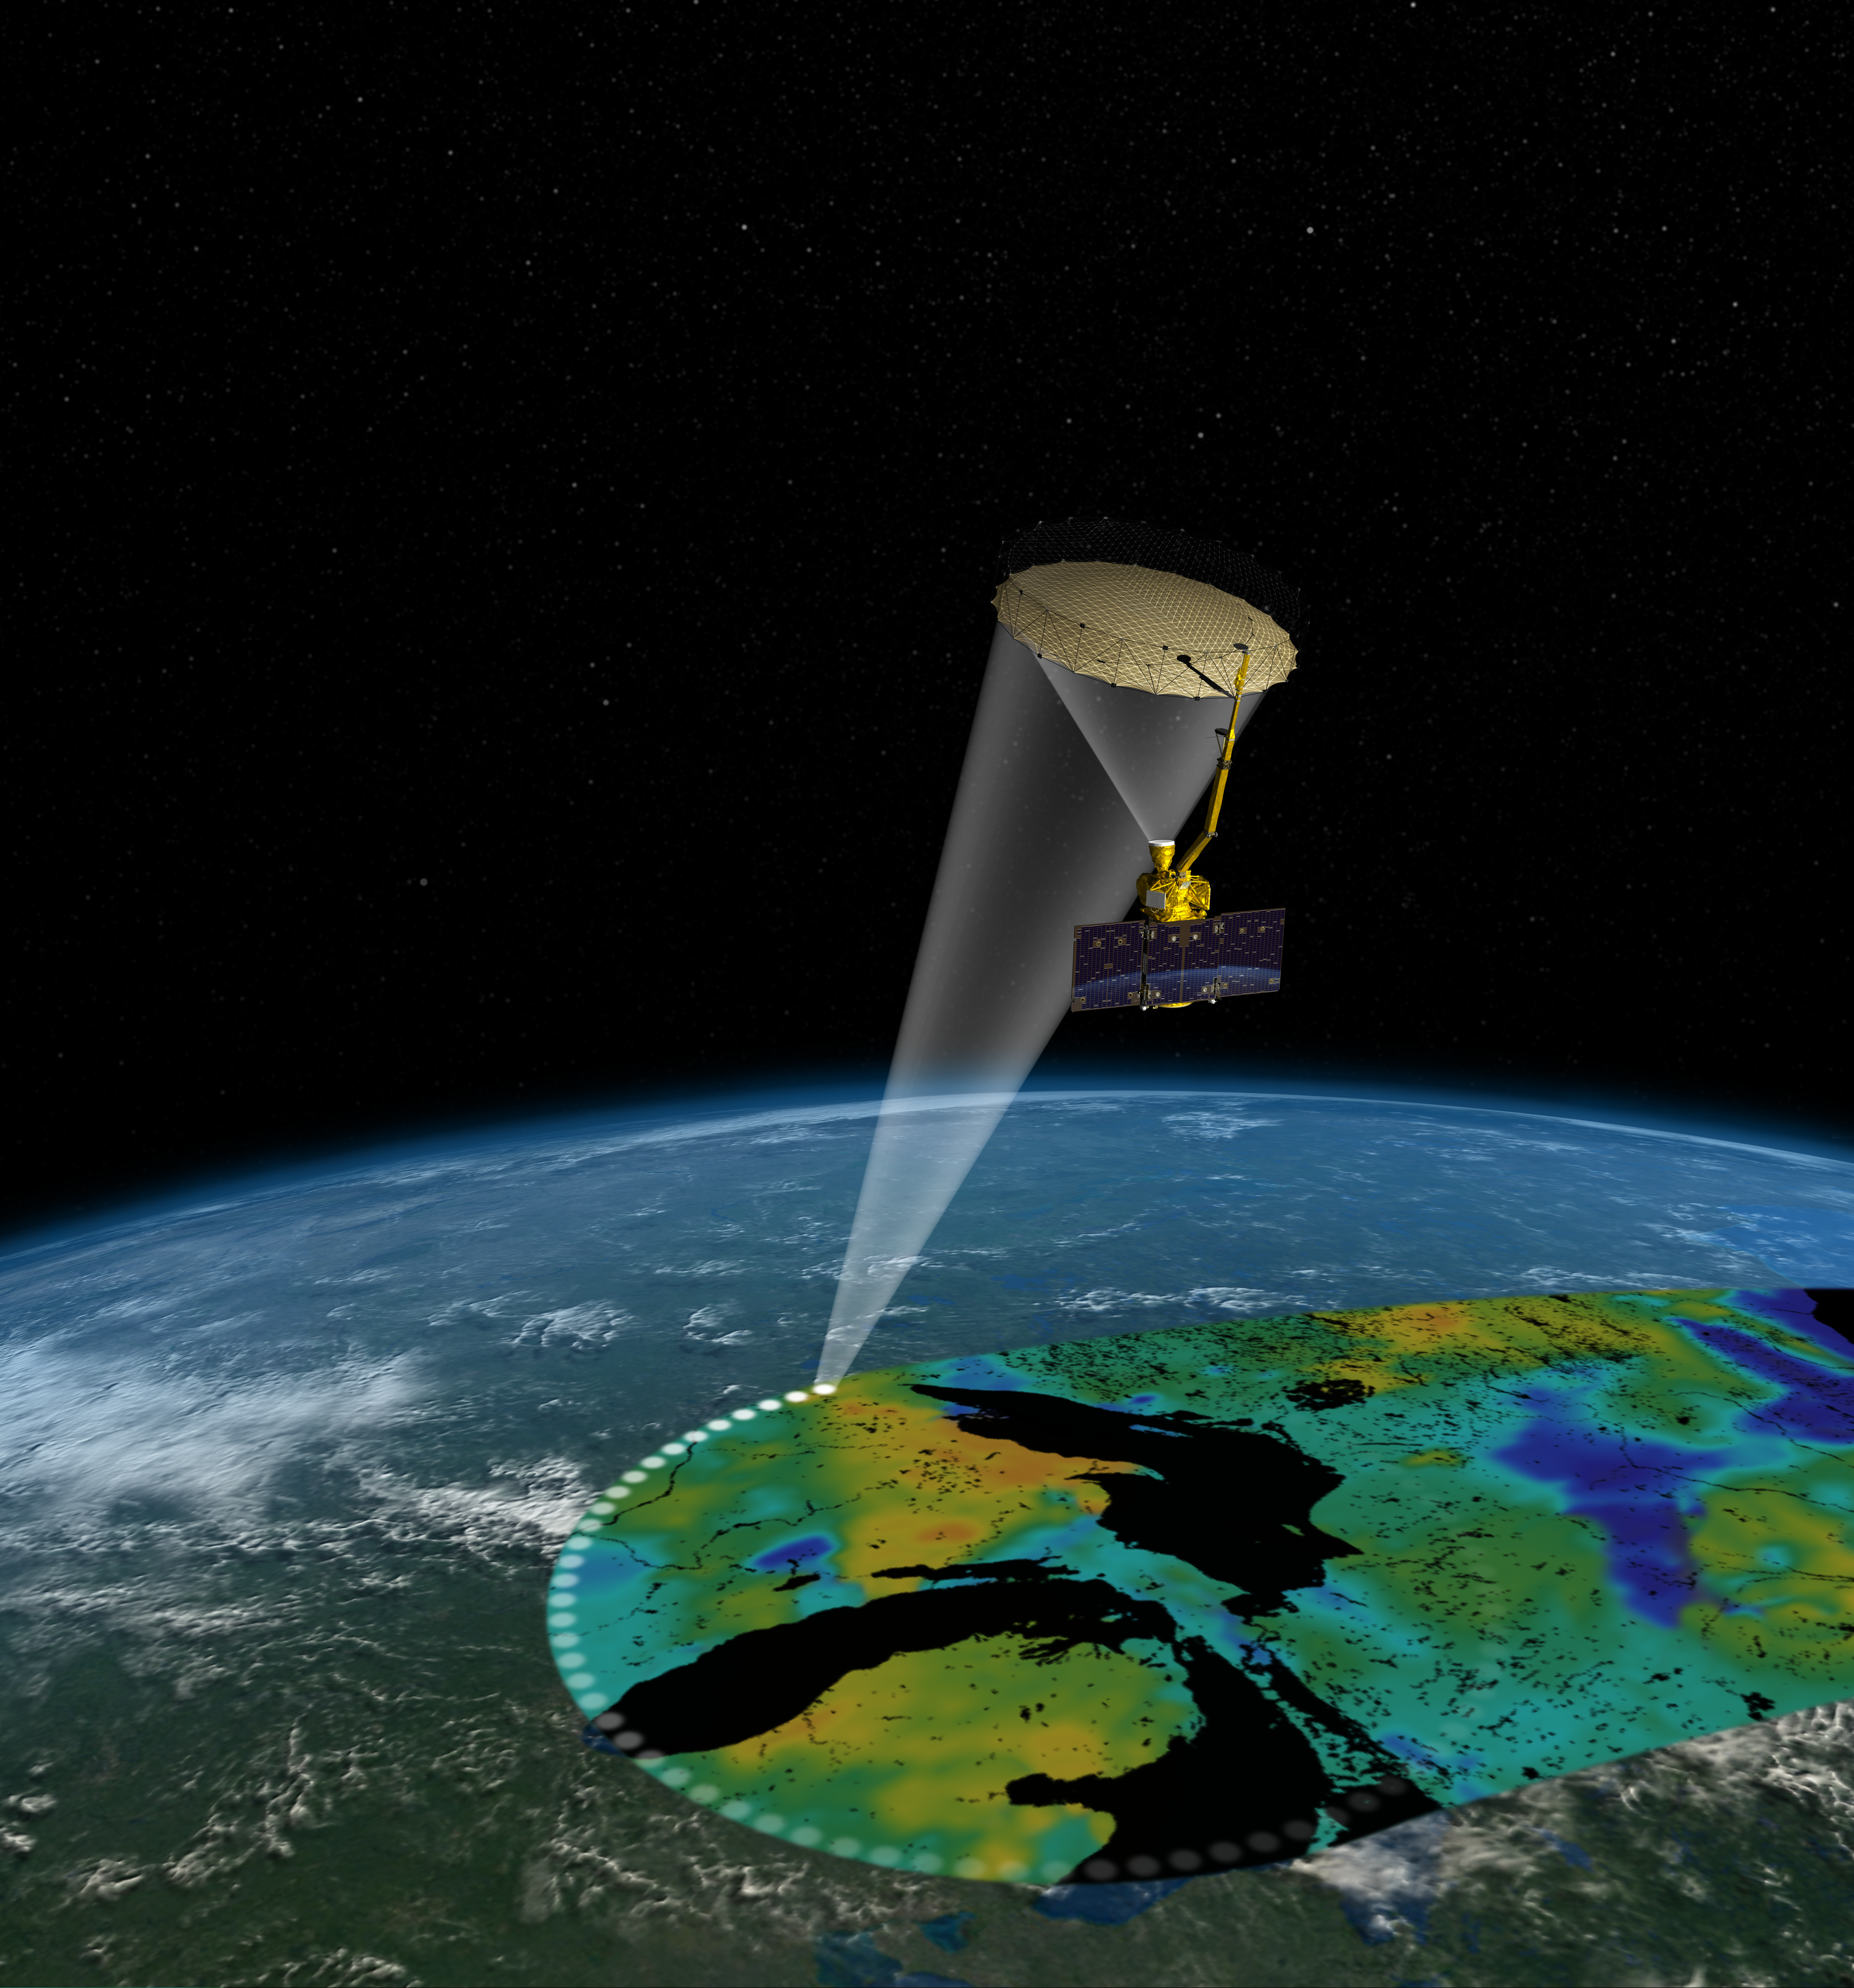

Soil Moisture Active Passive Satellite

Artist’s rendering of the Soil Moisture Active Passive (SMAP) satellite. The width of the region scanned on Earth’s surface during each orbit is about 620 miles (1,000 kilometers).

SMAP is managed for NASA’s Science Mission Directorate in Washington by JPL with participation by NASA’s Goddard Space Flight Center, Greenbelt, Maryland. JPL is responsible for project management, system engineering, instrument management, the radar instrument, mission operations and the ground data system. Goddard is responsible for the radiometer instrument. Both centers collaborate on the science data processing and delivery of science data products to the Alaska Satellite Facility and the National Snow and Ice Data Center for public distribution and archiving. NASA’s Launch Services Program at NASA’s Kennedy Space Center in Florida is responsible for launch management. JPL is managed for NASA by the California Institute of Technology in Pasadena.

Credit: NASA/JPL-Caltech